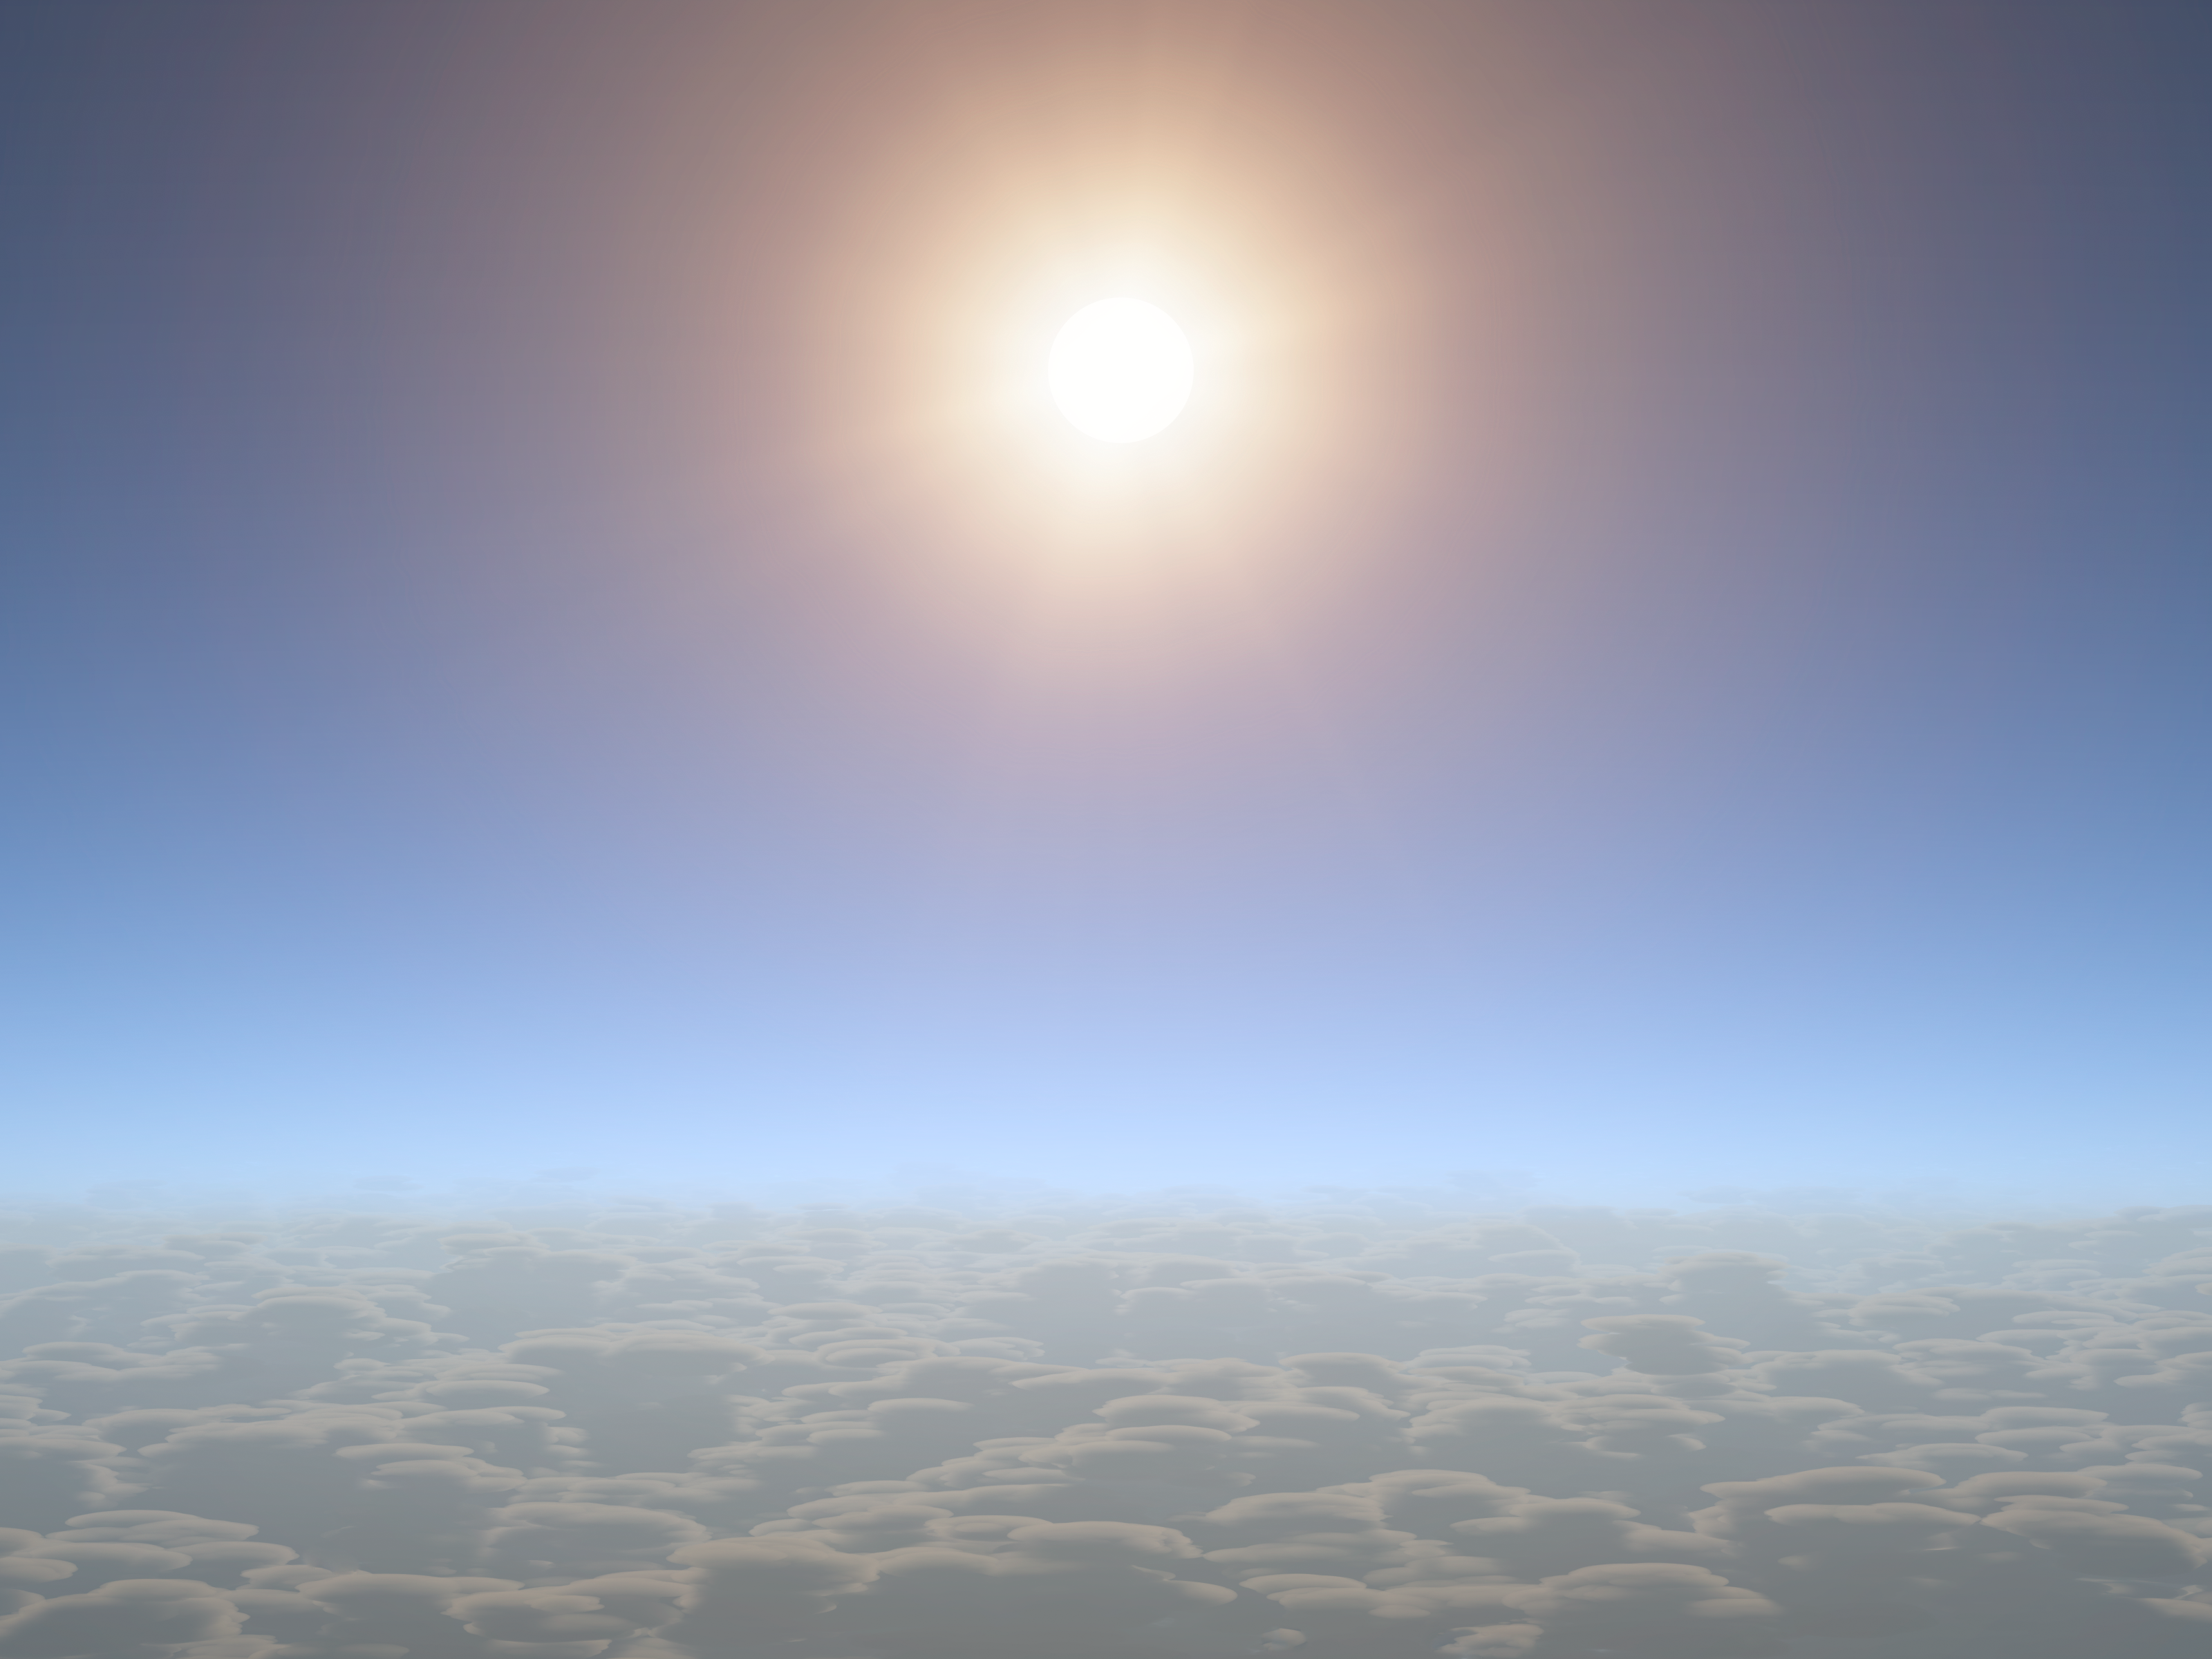

A Sunny Outlook for 'Weather' on Exoplanets

Scientists were excited to discover clear skies on a relatively small planet, about the size of Neptune, using the combined power of NASA's Hubble, Spitzer and Kepler space telescopes. The view from this planet -- were it possible to fly a spaceship into its gaseous layers -- is illustrated here.

The clear planet, called HAT-P-11b, is gaseous with a rocky core, much like our own Neptune. Its atmosphere may have clouds deeper down, but the new observations show that the upper region is cloud-free. This good visibility enabled scientists to detect water vapor molecules in the planet's atmosphere.

Credit: NASA/JPL-Caltech/R. Hurt (IPAC)